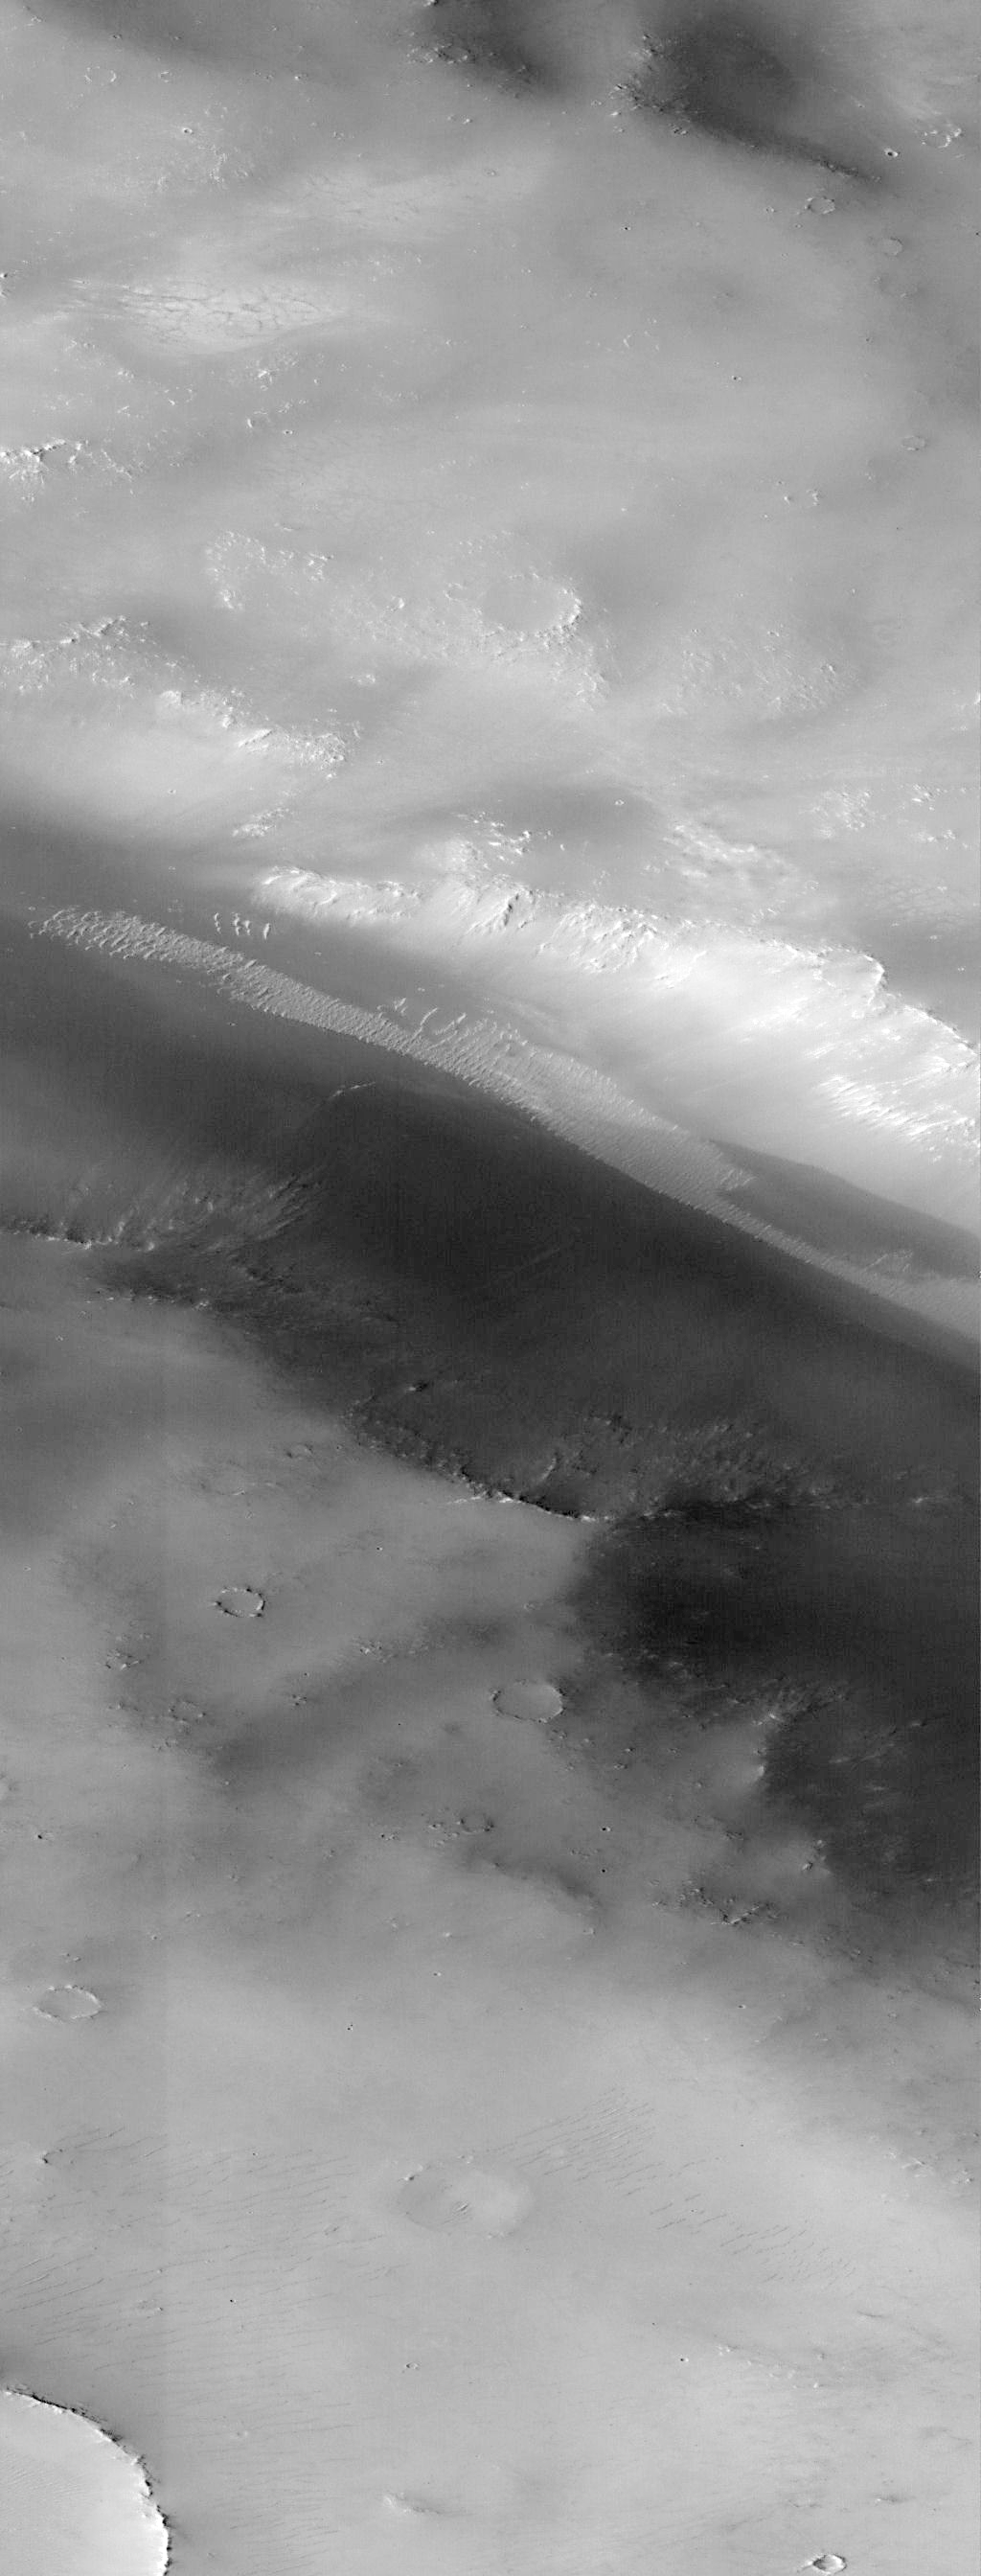

Valley and Surrounding Terrain Adjacent to Schiaparelli Crater – High Resolution Image

There are two exciting results seen in this image. First, the small dunes moving from left to right (north to south) along the canyon floor are apparently derived from bright deposits within Schiaparelli crater. They are brighter than most martian dunes and may represent a unique composition. The shape of the dunes, and their relationships to one another, strongly suggest that these dunes have been active recently, although whether that means within the past year or the past century cannot be told from these images alone.

The second discovery made in this image are the small depressions found in the upper left and center of image (best seen in PIA01026) with faint dark lines crossing lighter floors. These depressions, and the pattern of lines, are similar to dry lake beds seen throughout the deserts of the southwestern United States. The light material may be salts or other minerals deposited as the lake evaporated, and the dark lines may be cracks created as the material dried out. Alternative explanations for the dark lines, involving freezing and thawing of water-saturated soil, are equally intriguing. In both cases, these features are the examples of a suite of such forms that can be used to diagnose the amount and distribution of surficial water that may have once ponded on Mars.

Launched on November 7, 1996, Mars Global Surveyor entered Mars orbit on Thursday, September 11, 1997. The original mission plan called for using friction with the planet’s atmosphere to reduce the orbital energy, leading to a two-year mapping mission from close, circular orbit (beginning in March 1998). Owing to difficulties with one of the two solar panels, aerobraking was suspended in mid-October and resumed in November 8. Many of the original objectives of the mission, and in particular those of the camera, are likely to be accomplished as the mission progresses.

Malin Space Science Systems and the California Institute of Technology built the MOC using spare hardware from the Mars Observer mission. MSSS operates the camera from its facilities in San Diego, CA. The Jet Propulsion Laboratory’s Mars Surveyor Operations Project operates the Mars Global Surveyor spacecraft with its industrial partner, Lockheed Martin Astronautics, from facilities in Pasadena, CA and Denver, CO.

Credit: NASA/JPL/Malin Space Science Systems